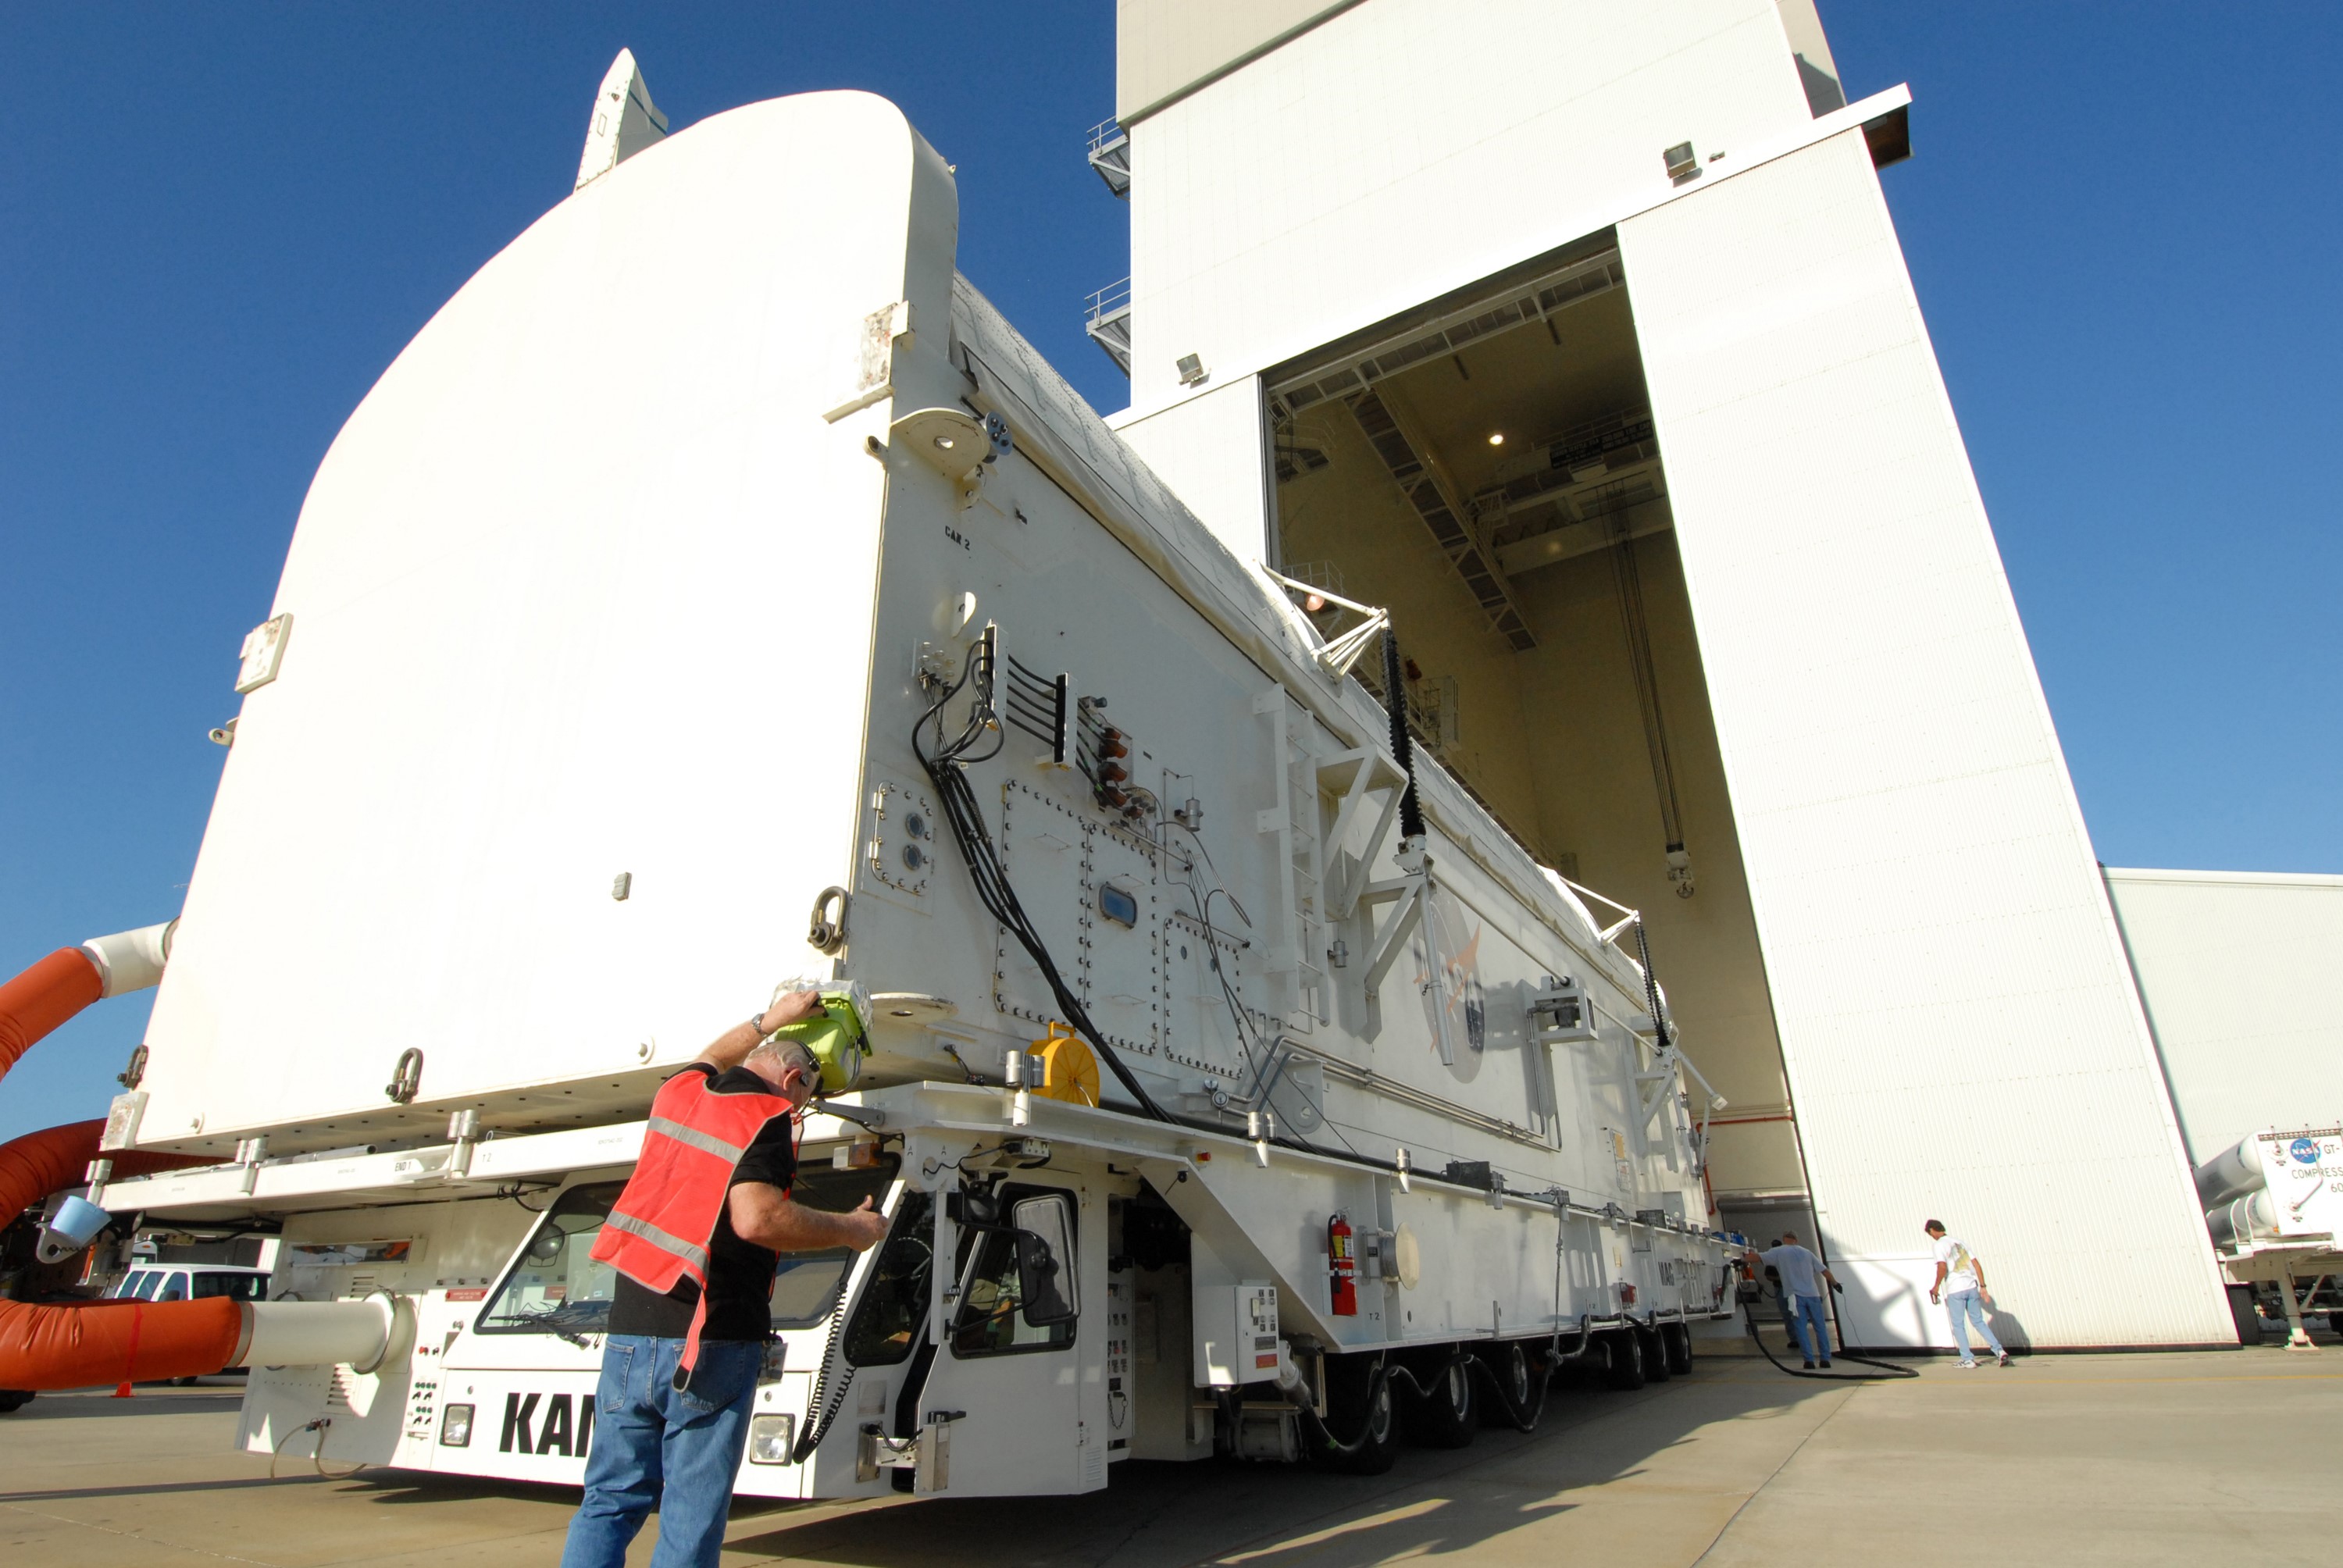

KSC-08pd2742

CAPE CANAVERAL, Fla. - The payload canister containing the equipment and hardware for space shuttle Atlantis’ STS-125 mission to the Hubble Space Telescope is moved from the Payload Hazardous Servicing Facility at NASA’s Kennedy Space Center in Florida, to the canister rotation facility. The canister will be transferred to Launch Pad 39A and the payload will be loaded into Atlantis’ payload bay. Launch of Atlantis is targeted for Oct 10.

Credit: NASA/Jack Pfaller